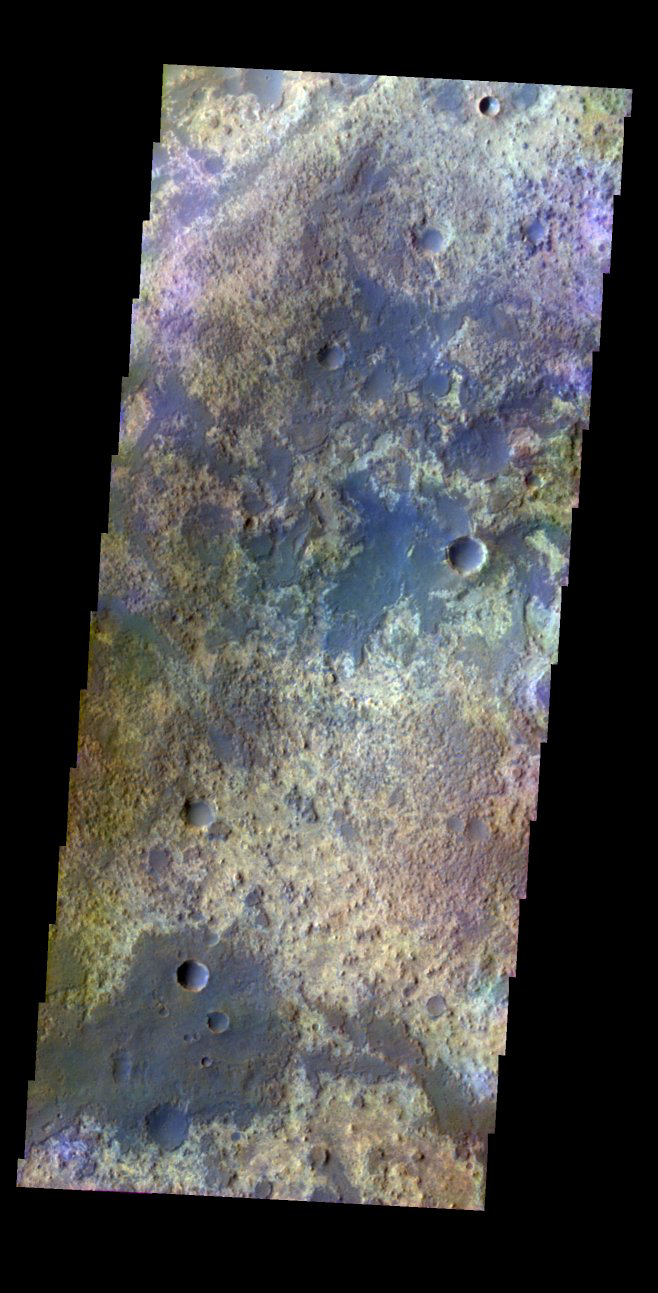

Mars in Color

Released 3 October 2003

An enhanced color image from the eastern edge of Acidalia Planitia shows a heavily eroded landscape just south of the outflow channel called Mawrth Vallis. The THEMIS VIS camera is capable of capturing color images of the martian surface using its five different color filters. In this mode of operation, the spatial resolution and coverage of the image must be reduced to accommodate the additional data volume produced from the use of multiple filters. To make a color image, three of the five filter images (each in grayscale) are selected. Each is contrast enhanced and then converted to a red, green, or blue intensity image. These three images are then combined to produce a full color, single image. Because the THEMIS color filters don’t span the full range of colors seen by the human eye, a color THEMIS image does not represent “true color.” Also, because each single-filter image is contrast enhanced before inclusion in the three-color image, the apparent color variation of the scene is exaggerated. Nevertheless, the color variation that does appear is representative of some change in color, however subtle, in the actual scene. Note that the long edges of THEMIS color images typically contain color artifacts that do not represent surface variation.

Image information: VIS instrument. Latitude 24.5, Longitude 338.4 East (21.6 West). 38 meter/pixel resolution.

Note: this THEMIS visual image has not been radiometrically nor geometrically calibrated for this preliminary release. An empirical correction has been performed to remove instrumental effects. A linear shift has been applied in the cross-track and down-track direction to approximate spacecraft and planetary motion. Fully calibrated and geometrically projected images will be released through the Planetary Data System in accordance with Project policies at a later time.

NASA’s Jet Propulsion Laboratory manages the 2001 Mars Odyssey mission for NASA’s Office of Space Science, Washington, D.C. The Thermal Emission Imaging System (THEMIS) was developed by Arizona State University, Tempe, in collaboration with Raytheon Santa Barbara Remote Sensing. The THEMIS investigation is led by Dr. Philip Christensen at Arizona State University. Lockheed Martin Astronautics, Denver, is the prime contractor for the Odyssey project, and developed and built the orbiter. Mission operations are conducted jointly from Lockheed Martin and from JPL, a division of the California Institute of Technology in Pasadena.

Credit: NASA/JPL/Arizona State University